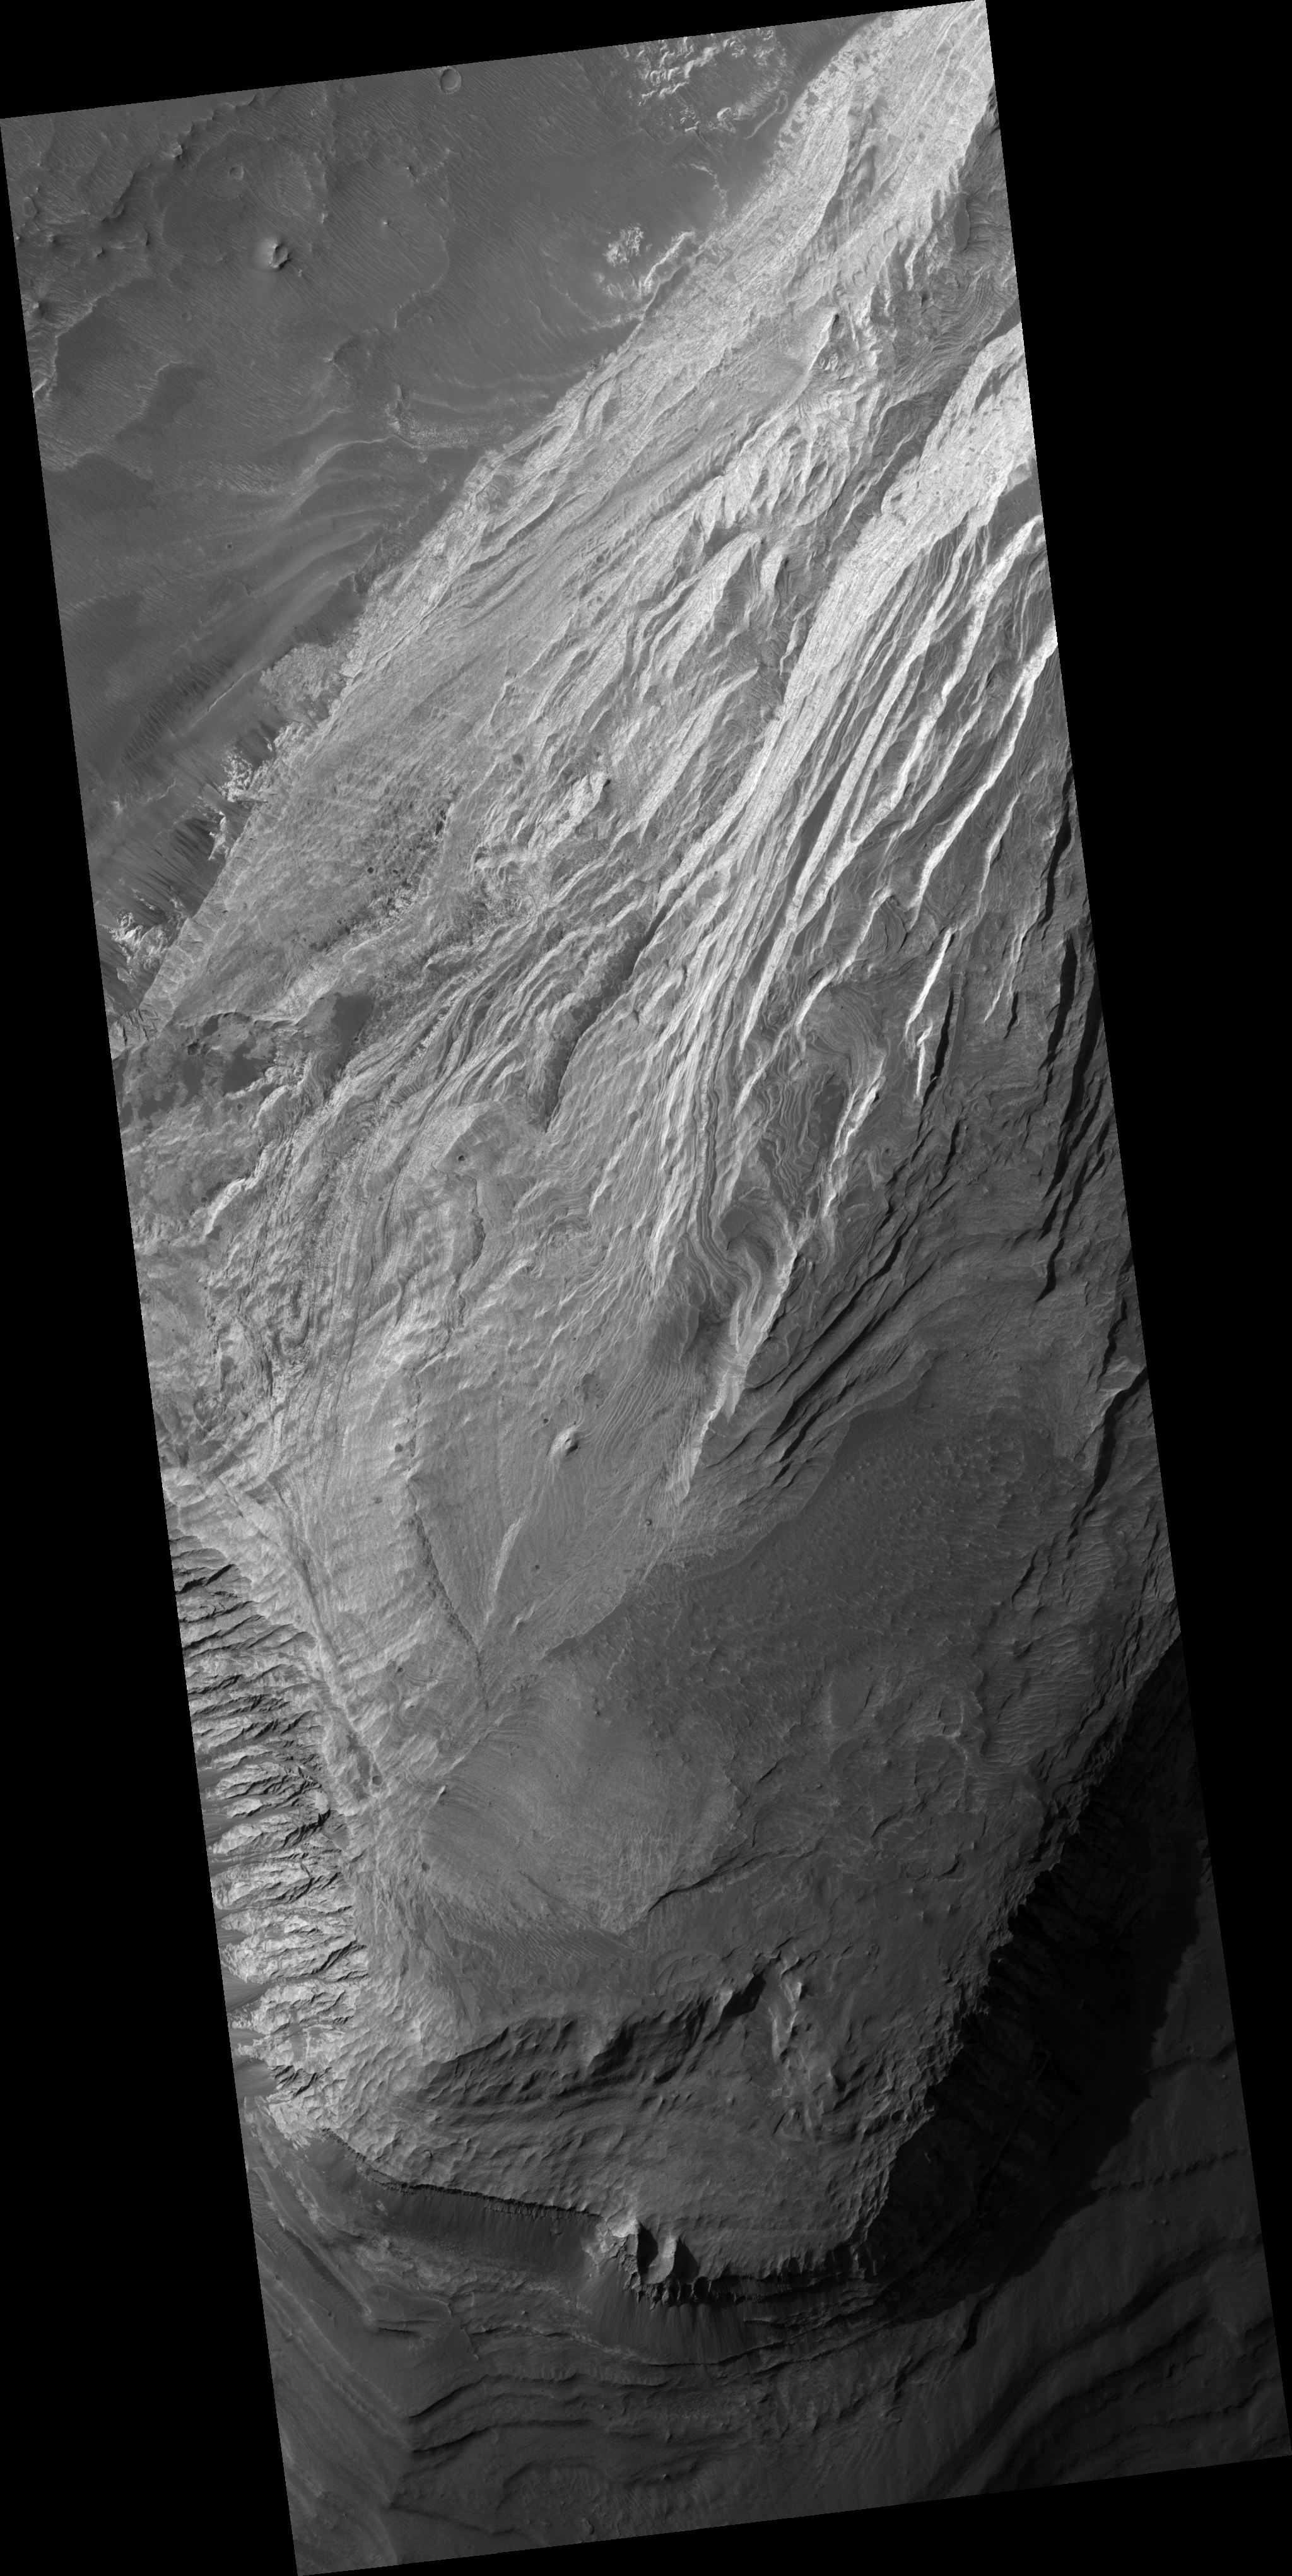

Light Layered Deposits in Valles Marineris

This image shows bright layered deposits near the junction of Coprates Chasma and Melas Chasma, part of Valles Marineris. The outcrop shown here is in a wide alcove in the northern wall and forms a broad mound several kilometers wide; dark, wind-blown material covers it in places. Similar light-toned rock occurs in many places in Valles Marineris. An important question is when these materials formed: were they deposited within the troughs after they opened and then eroded, or are they remnants of the wall rock? Analysis of the orientation of the layers using HiRISE images may help scientists answer this question. There are no fresh impact craters preserved on the outcrop surface, suggesting that the layered deposits are being eroded rapidly enough to erase the craters. In many places, the light rocks have regular fractures called joints. Joints are common in rocks on Earth, and HiRISE images show them in many places on Mars as well. These can provide information about the forces which have affected the rock since it formed, which helps unravel the geologic history of this outcrop.

Image PSP_001456_1695 was taken by the High Resolution Imaging Science Experiment (HiRISE) camera onboard the Mars Reconnaissance Orbiter spacecraft on November 17, 2006. The complete image is centered at -10.2 degrees latitude, 291.2 degrees East longitude. The range to the target site was 258.4 km (161.5 miles). At this distance the image scale is 25.9 cm/pixel (with 1 x 1 binning) so objects ~78 cm across are resolved. The image shown here has been map-projected to 25 cm/pixel and north is up. The image was taken at a local Mars time of 3:33 PM and the scene is illuminated from the west with a solar incidence angle of 59 degrees, thus, the sun was about 31 degrees above the horizon. At a solar longitude of 136.9 degrees, the season on Mars is Northern Summer.

NASA’s Jet Propulsion Laboratory, a division of the California Institute of Technology in Pasadena, manages the Mars Reconnaissance Orbiter for NASA’s Science Mission Directorate, Washington. Lockheed Martin Space Systems, Denver, is the prime contractor for the project and built the spacecraft. The High Resolution Imaging Science Experiment is operated by the University of Arizona, Tucson, and the instrument was built by Ball Aerospace and Technology Corp., Boulder, Colo.

Credit: NASA/JPL/Univ. of Arizona